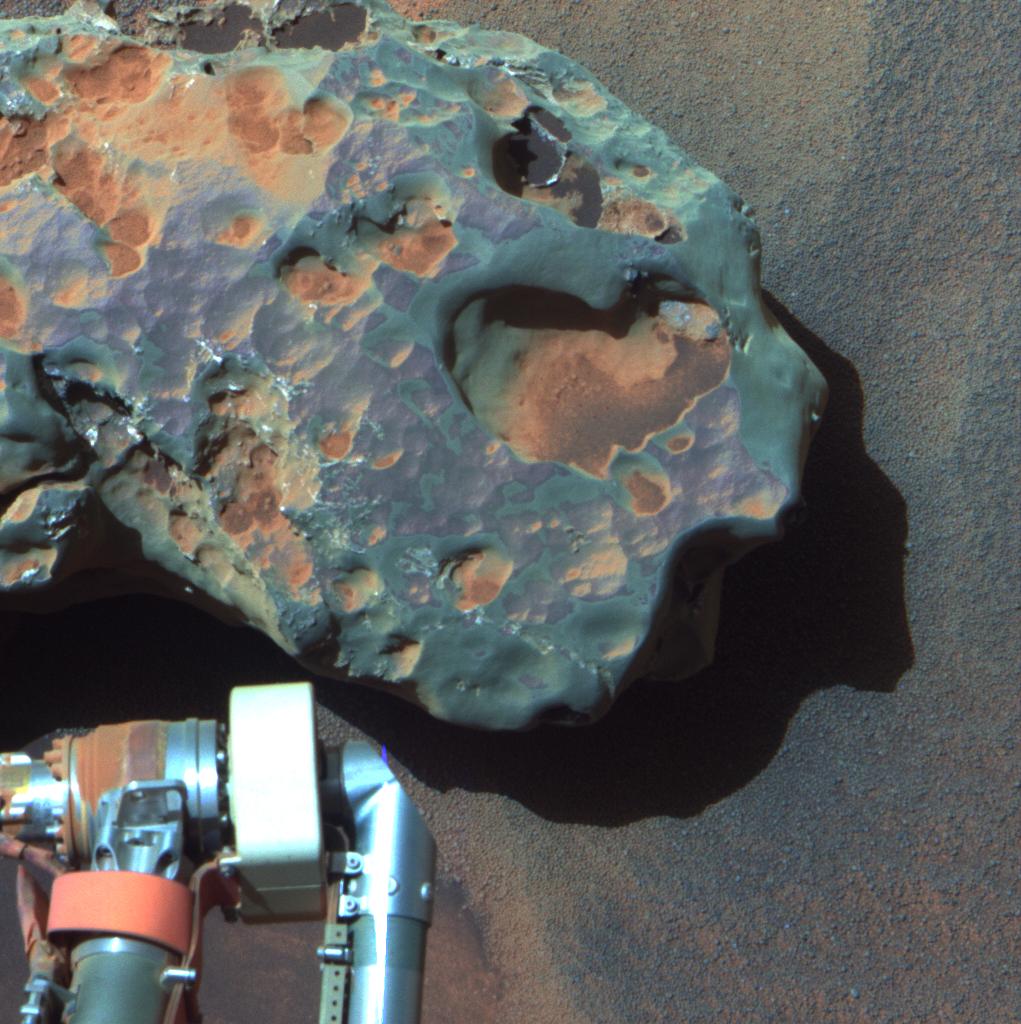

Opportunity’s Close-up of a Meteorite: ‘Oileán Ruaidh’ (False Color)

This is an image of the meteorite that NASA’s Mars Exploration Rover Opportunity found and examined in September 2010.

Opportunity’s cameras first revealed the meteorite in images taken on Sol 2363 (Sept. 16, 2010), the 2,363rd Martian day of the rover’s mission on Mars. This view was taken with the panoramic camera on Sol 2371 (Sept. 24, 2010).

The science team used two tools on Opportunity’s arm — the microscopic imager and the alpha particle X-ray spectrometer — to inspect the rock’s texture and composition. Information from the spectrometer confirmed that the rock is a nickel-iron meteorite. The team informally named the rock “Oileán Ruaidh” (pronounced ay-lan ruah), which is the Gaelic name for an island off the coast of northwestern Ireland.

Opportunity departed Oileán Ruaidh and resumed its journey toward the mission’s long-term destination, Endeavour Crater, on Sol 2374 (Sept. 28, 2010) with a drive of about 100 meters (328 feet).

The component images were taken through three Pancam filters admitting wavelengths of 753 nanometers, 535 nanometers and 432 nanometers. This view is presented in false color to make some differences between materials easier to see.

Credit: NASA/JPL-Caltech/Cornell University